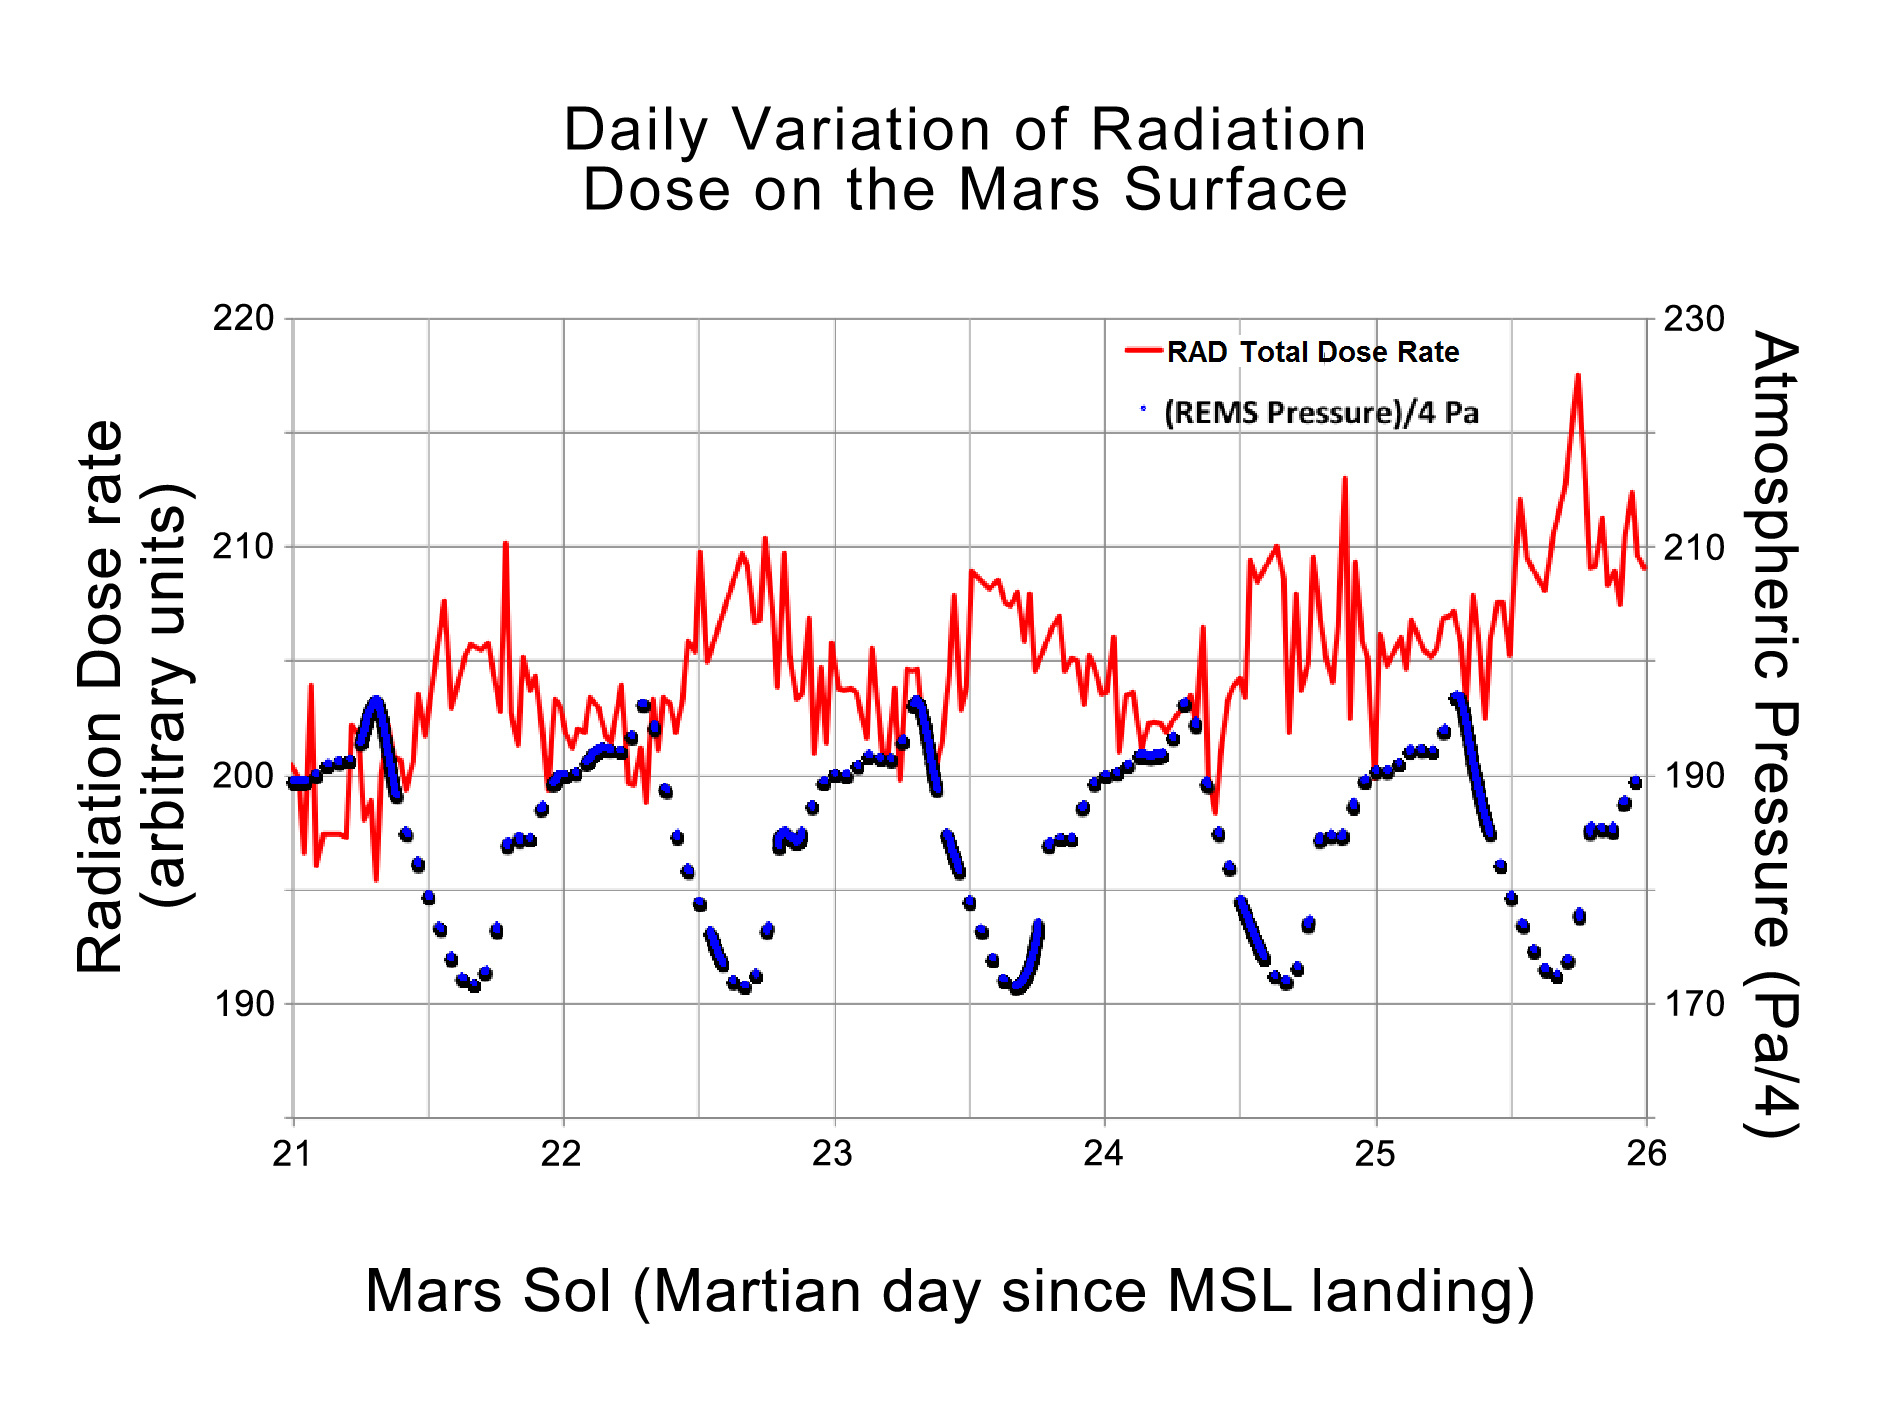

Daily Cycles of Radiation and Pressure at Gale Crater

This graphic shows the daily variations in Martian radiation and atmospheric pressure as measured by NASA’s Curiosity rover. As pressure increases, the total radiation dose decreases. When the atmosphere is thicker, it provides a better barrier with more effective shielding for radiation from outside of Mars. At each of the pressure maximums, the radiation level drops between 3 to 5 percent. The radiation level goes up at the end of the graph due to a longer-term trend that scientists are still studying.

The red line indicates the total dose rate of radiation from both charged particles and neutrons, as detected by Curiosity’s Radiation Assessment Detector. The blue dots represent atmospheric pressure in units of Pascal (divided by four) taken by Curiosity’s Rover Environmental Monitoring Station. The atmospheric data were scaled to fit in the same plot as the radiation data.

The dosages and pressures are plotted over five sols, or Martian days, from the 21st sol of operations to the 26th. That corresponds to Aug. 26 to Sept. 1, 2012. Curiosity landed on Mars on Aug. 5, 2012. Radiation dose is given in arbitrary units to reflect the magnitude of the variations. Calibration of the absolute dose levels is ongoing.

NASA’s Jet Propulsion Laboratory, a division of the California Institute of Technology, Pasadena, manages the Mars Science Laboratory Project for NASA’s Science Mission Directorate, Washington. JPL designed and built the rover.

Credit: NASA/JPL-Caltech/SwRI